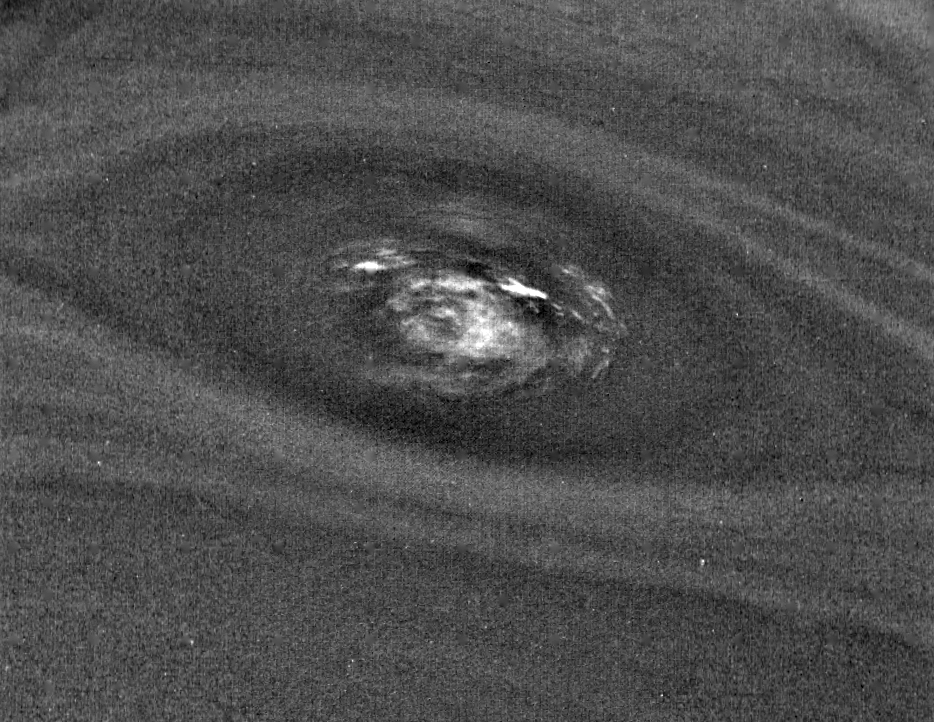

Neptune’s Dark Spot (D2) at High Resolution

This bulls-eye view of Neptune’s small dark spot (D2) was obtained by Voyager 2’s narrow-angle camera on Aug. 24, 1989, when Voyager 2 was within 1.1 million km (680,000 miles) of the planet. The smallest structures that can be seen are 20 km (12 miles) across. This unplanned photograph was obtained when the infrared spectrograph was mapping the planet, and is the highest resolution view of the feature taken during the flyby. Banding surrounding the feature indicates unseen strong winds, while structures within the bright spot suggest both active upwelling of clouds and rotation about the center. A rotation rate has not yet been measured, but the V-shaped structure near the right edge of the bright area indicates that the spot rotates clockwise. Unlike the Great Red Spot on Jupiter, which rotates counterclockwise, if the D2 spot on Neptune rotates clockwise, the material will be descending in the dark oval region. The fact that infrared data will yield temperature information about the region above the clouds makes this observation especially valuable. The Voyager Mission is conducted by JPL for NASA’s Office of Space Science and Applications.

Credit: NASA/JPL